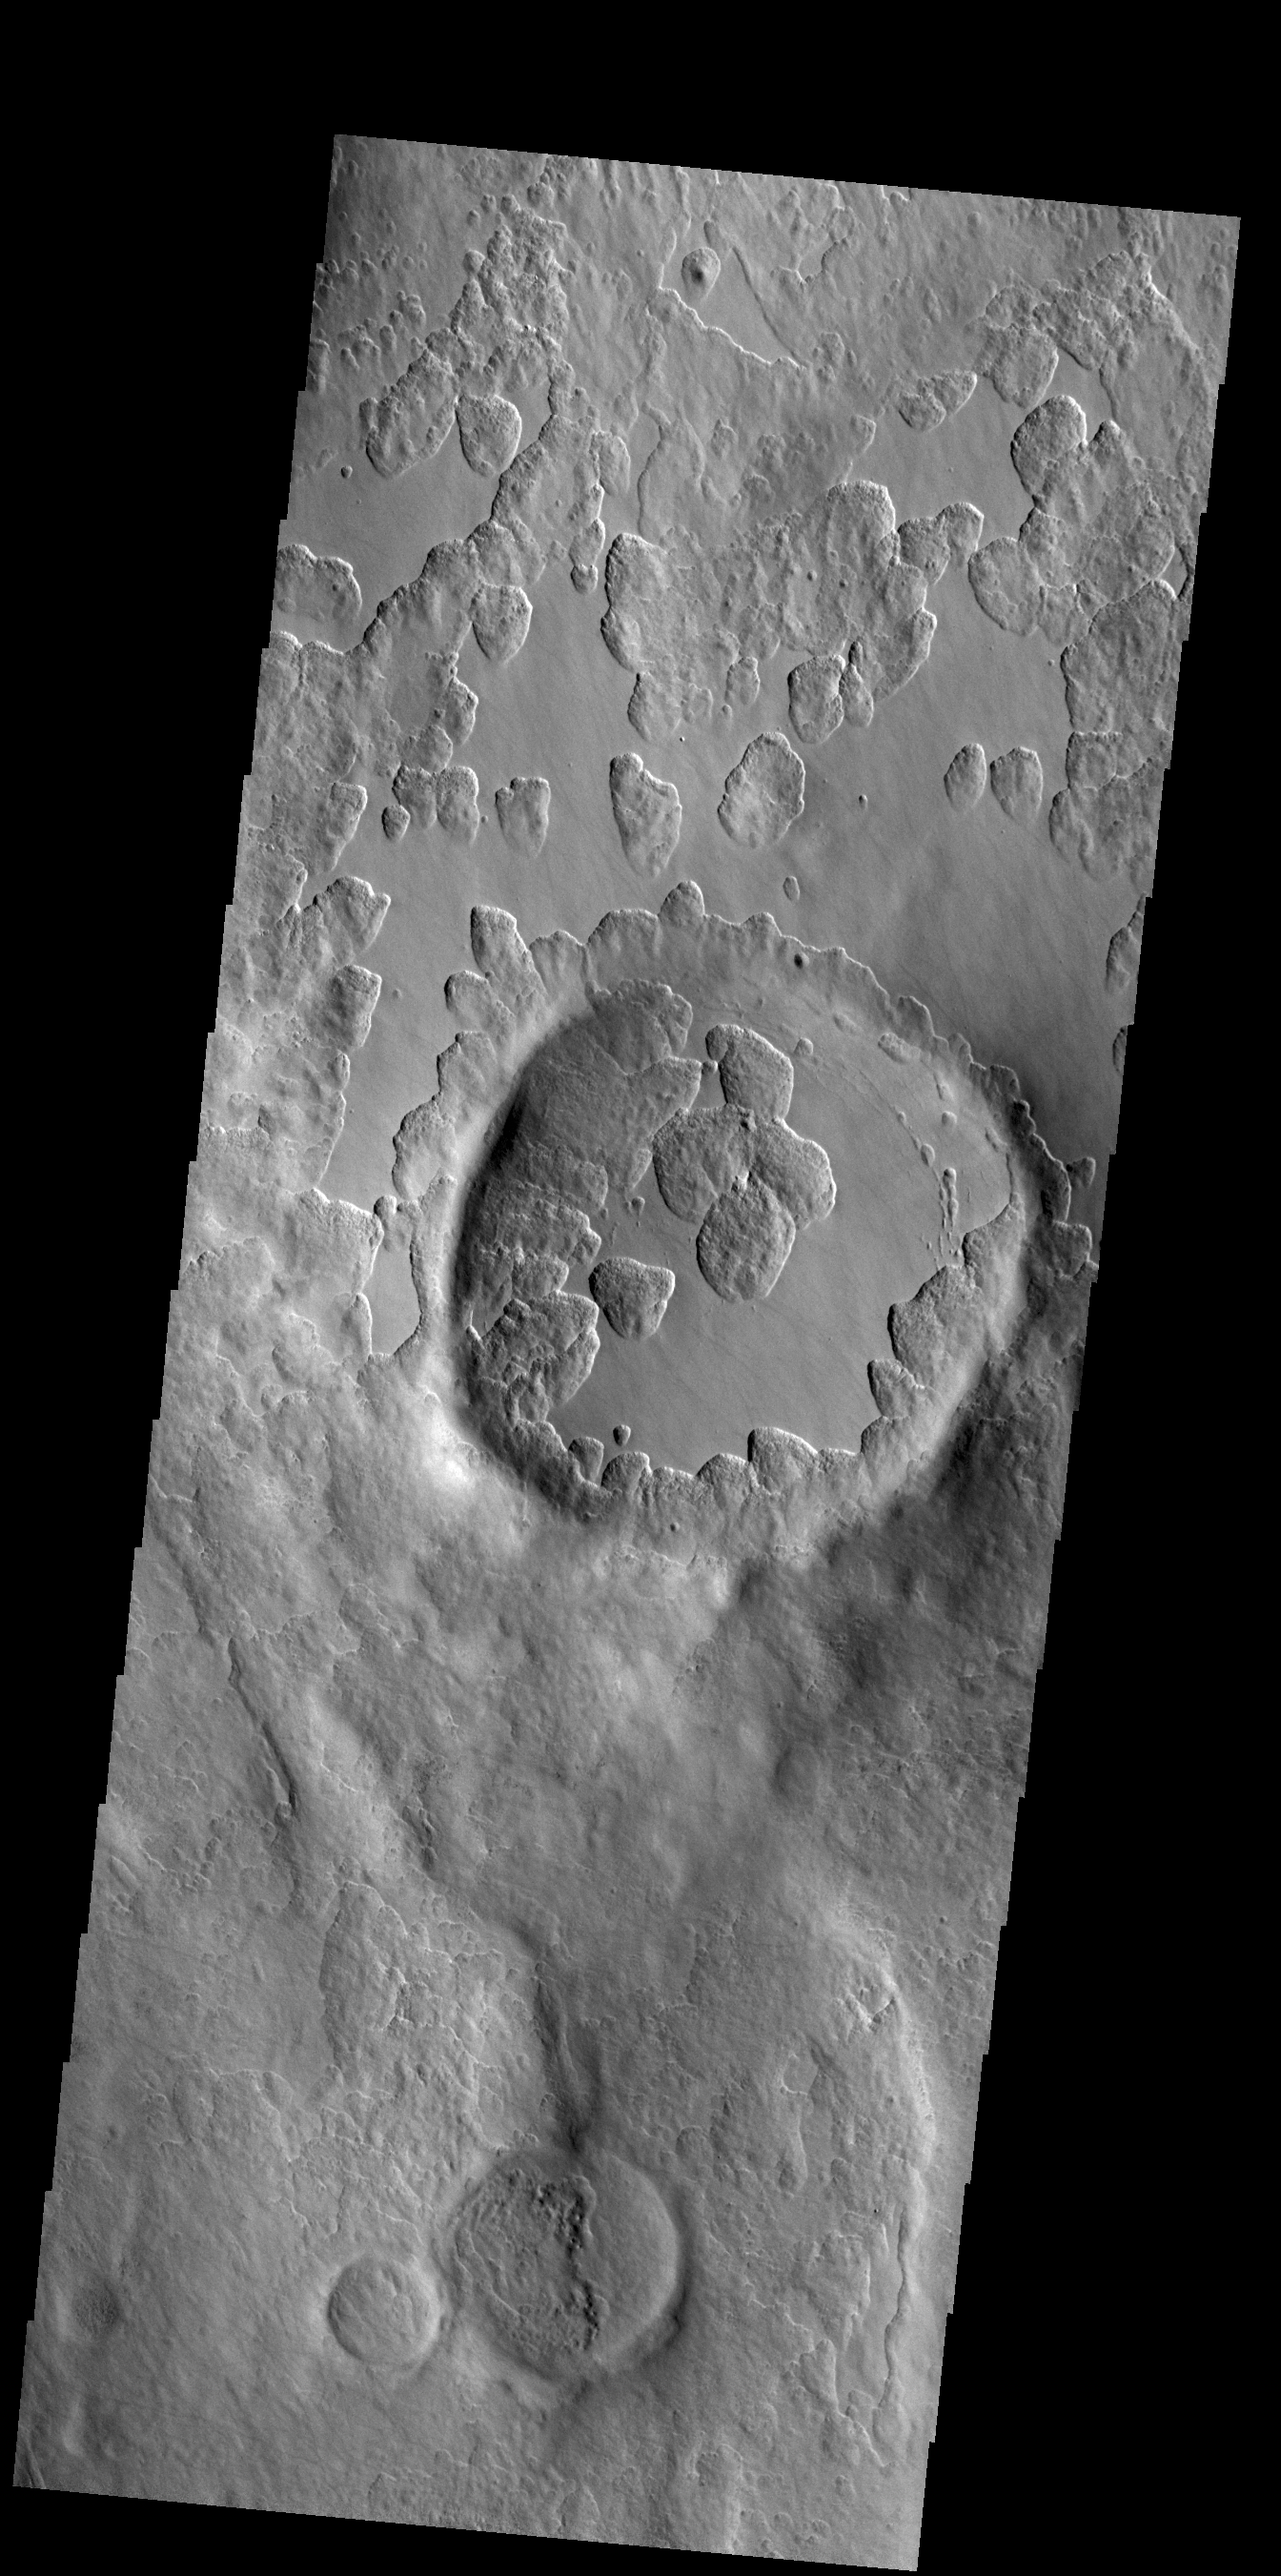

Peneus Patera

An unusual layer of smooth material covers the flanks of the volcano Peneus Patera just south of the Hellas Basin. Though smooth on its upper surface, the layer is pitted by a process of erosion that produces steep scarps facing the south pole and more gentle slopes in the direction of the equator. The style of erosion of the smooth layer suggests that ice of some form plays a role in shaping this terrain.

Credit: NASA/JPL-Caltech/ASU